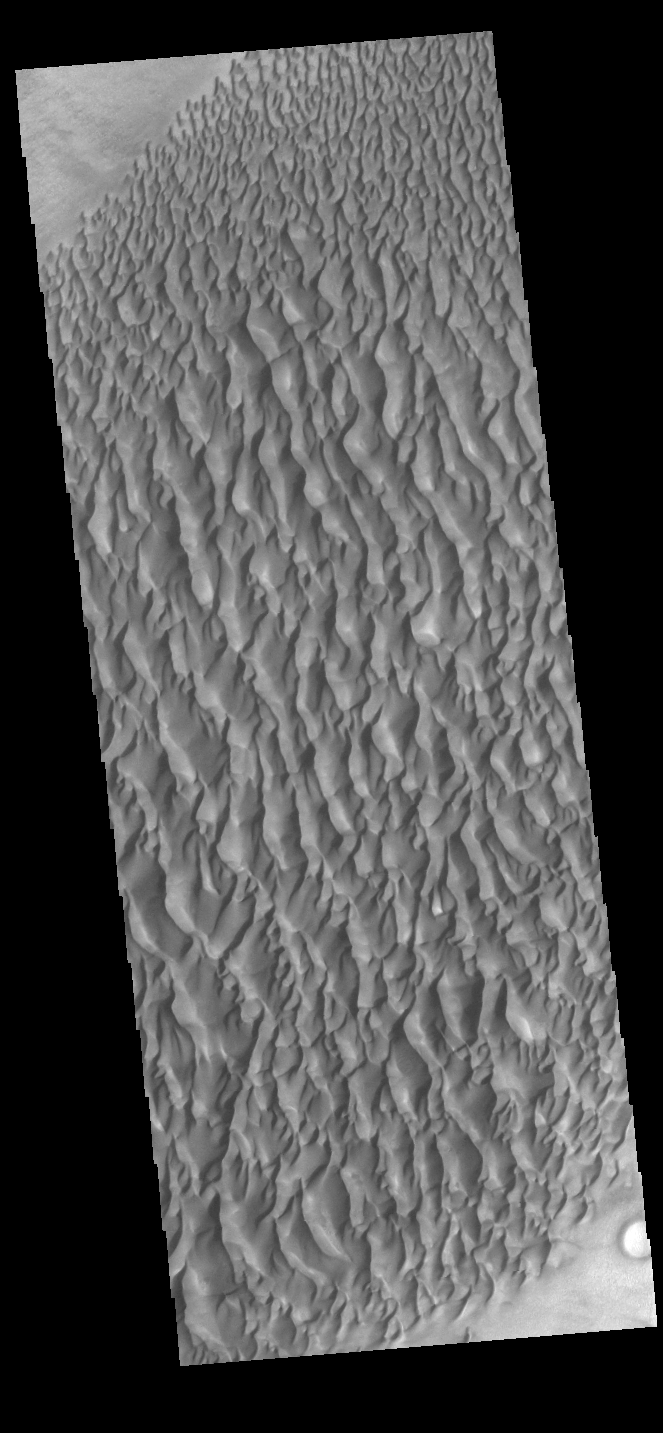

Proctor Crater Dunes

This image displays sand dunes within Proctor Crater. These dunes are composed of basaltic sand that has collected in the bottom of the crater. The topographic depression of the crater forms a sand trap that prevents the sand from escaping. Dune fields are common in the bottoms of craters on Mars and appear as dark splotches that lean up against the downwind walls of the craters. Dunes are useful for studying both the geology and meteorology of Mars. The sand forms by erosion of larger rocks, but it is unclear when and where this erosion took place on Mars or how such large volumes of sand could be formed. The dunes also indicate the local wind directions by their morphology. In this case, there are few clear slipfaces that would indicate the downwind direction. The crests of the dunes also typically run north-south in the image. This dune form indicates that there are probably two prevailing wind directions that run east and west (left to right and right to left).

Credit: NASA/JPL-Caltech/ASU